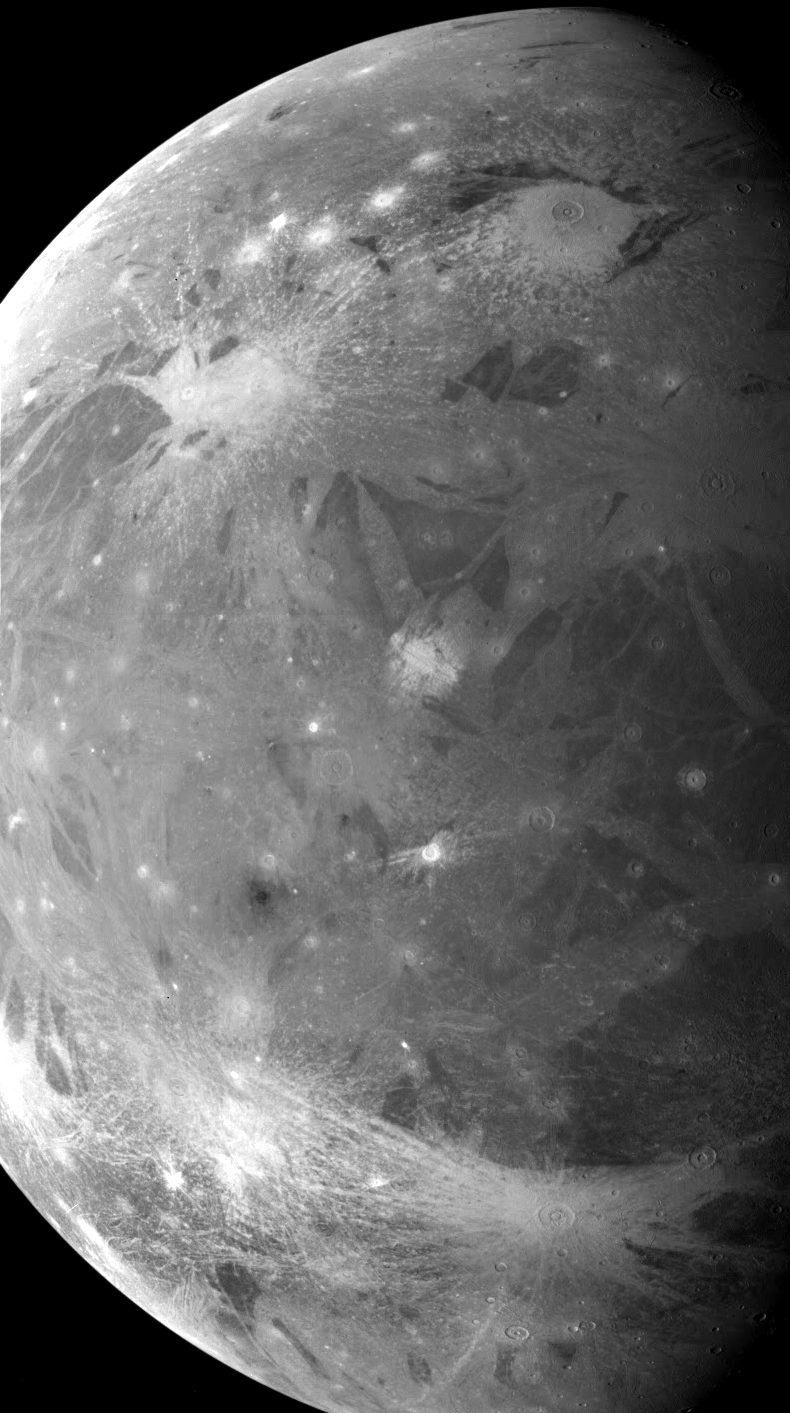

Completing a Global Map of Ganymede

When NASA’s two Voyager spacecraft passed through the Jupiter system in 1979, they captured many high resolution images of the Galilean satellites, but these encounters left some regions of these four largest Jovian moons poorly seen. One of the primary objectives of NASA’s Galileo mission was to acquire images of areas that Voyager could not see. This is one such image, showing part of the leading hemisphere of Ganymede. Many fragmented regions of dark terrain split by lanes of bright grooved terrain cover the surface. Several bright young craters can be seen, including a linear chain of craters near the center of the image which may have resulted from the impact of a fragmented comet, similar to comet Shoemaker-Levy/9 which hit Jupiter in 1994.

North is to the top of the picture and the sun illuminates the surface from the left. The mosaic, centered at 0 degrees latitude and 285 degrees longitude, covers an area approximately 2800 by 5100 kilometers. The resolution is 3.6 kilometers per picture element. The images were taken on February 21, 1997 at 20 hours, 25 minutes, 29 seconds Universal Time at a range of 34,386 kilometers by the Solid State Imaging (SSI) system on NASA’s Galileo spacecraft.

The Jet Propulsion Laboratory, Pasadena, CA manages the Galileo mission for NASA’s Office of Space Science, Washington, DC.

Credit: NASA/JPL/Brown University